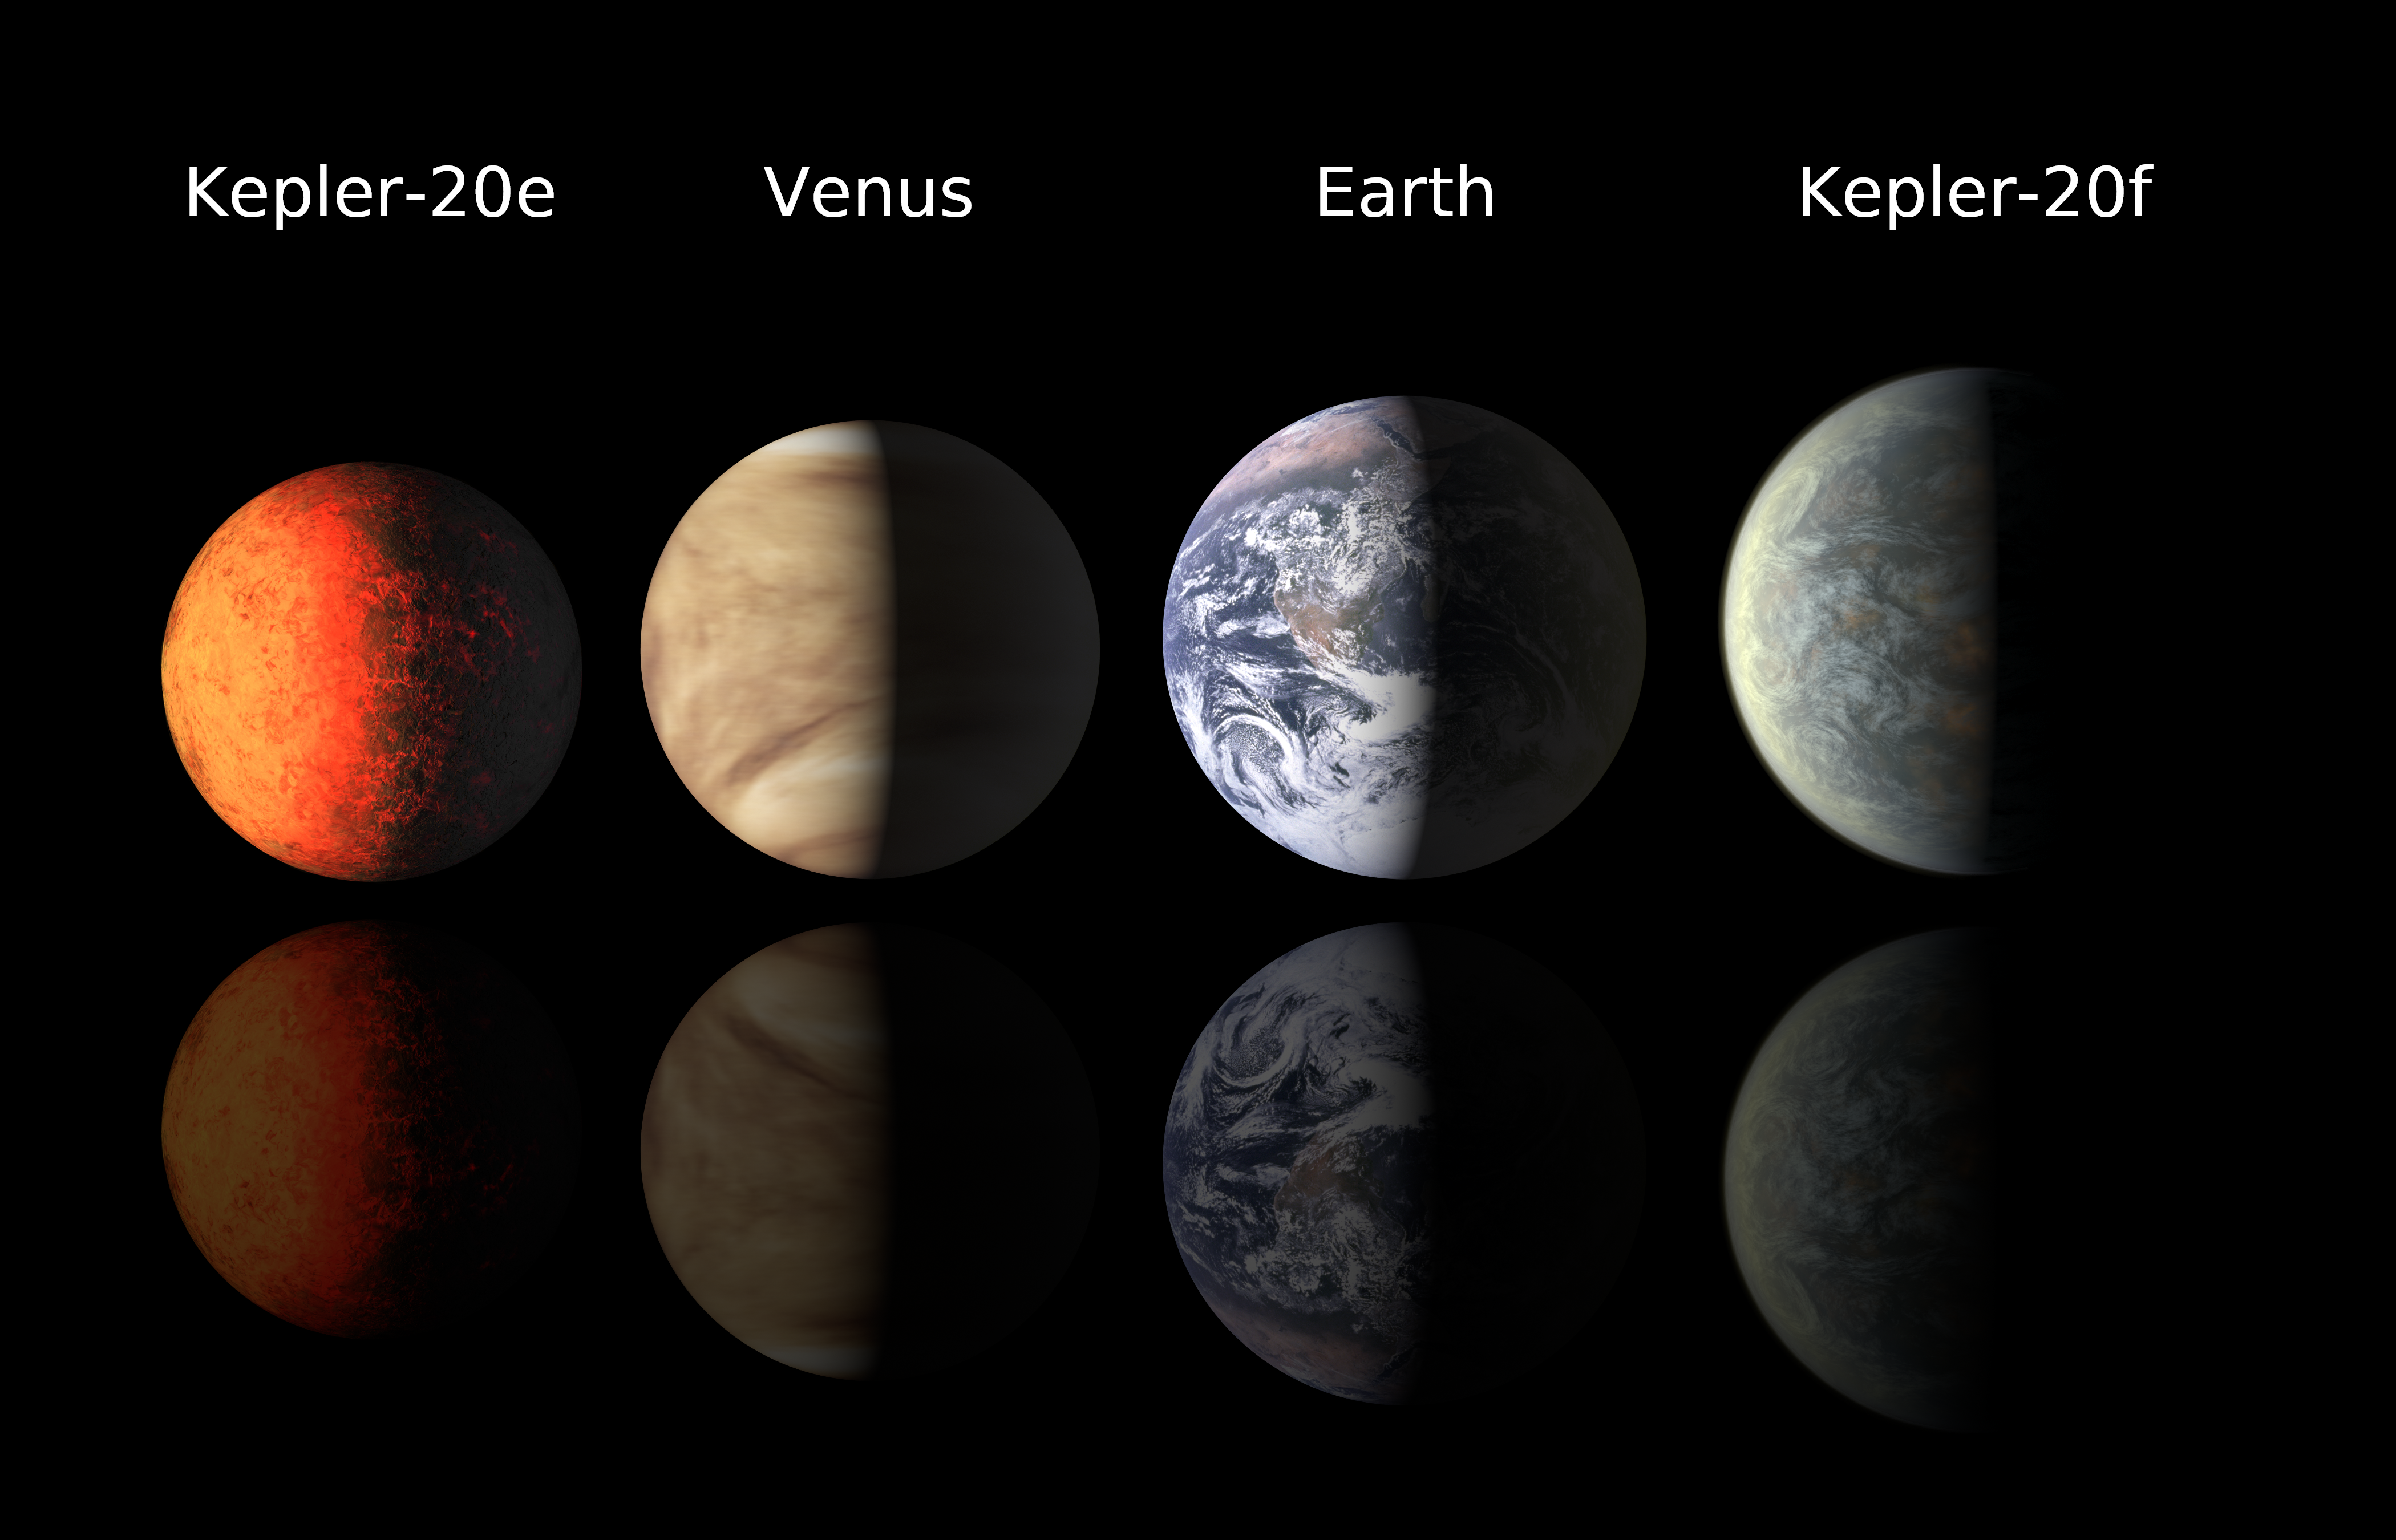

Earth-class Planets Line Up

This chart compares the first Earth-size planets found around a sun-like star to planets in our own solar system, Earth and Venus. NASA’s Kepler mission discovered the newfound planets, called Kepler-20e and Kepler-20f. Kepler-20e is slightly smaller than Venus with a radius .87 times that of Earth. Kepler-20f is a bit larger than Earth at 1.03 times the radius of Earth. Venus is very similar in size to Earth, with a radius of .95 times that our planet.

Prior to this discovery, the smallest known planet orbiting a sun-like star was Kepler-10b with a radius of 1.42 that of Earth, which translates to 2.9 times the volume.

Both Kepler-20e and Kepler-20f circle in close to their star, called Kepler-20, with orbital periods of 6.1 and 19.6 days, respectively. Astronomers say the two little planets are rocky like Earth but with scorching temperatures.

There are three other larger, likely gaseous planets also know to circle the same star, known as Kepler-20b, Kepler-20c and Kepler-20d.

NASA’s Ames Research Center in Moffett Field, Calif., manages Kepler’s ground system development, mission operations and science data analysis. JPL managed the Kepler mission’s development.

Credit: NASA/Ames/JPL-Caltech